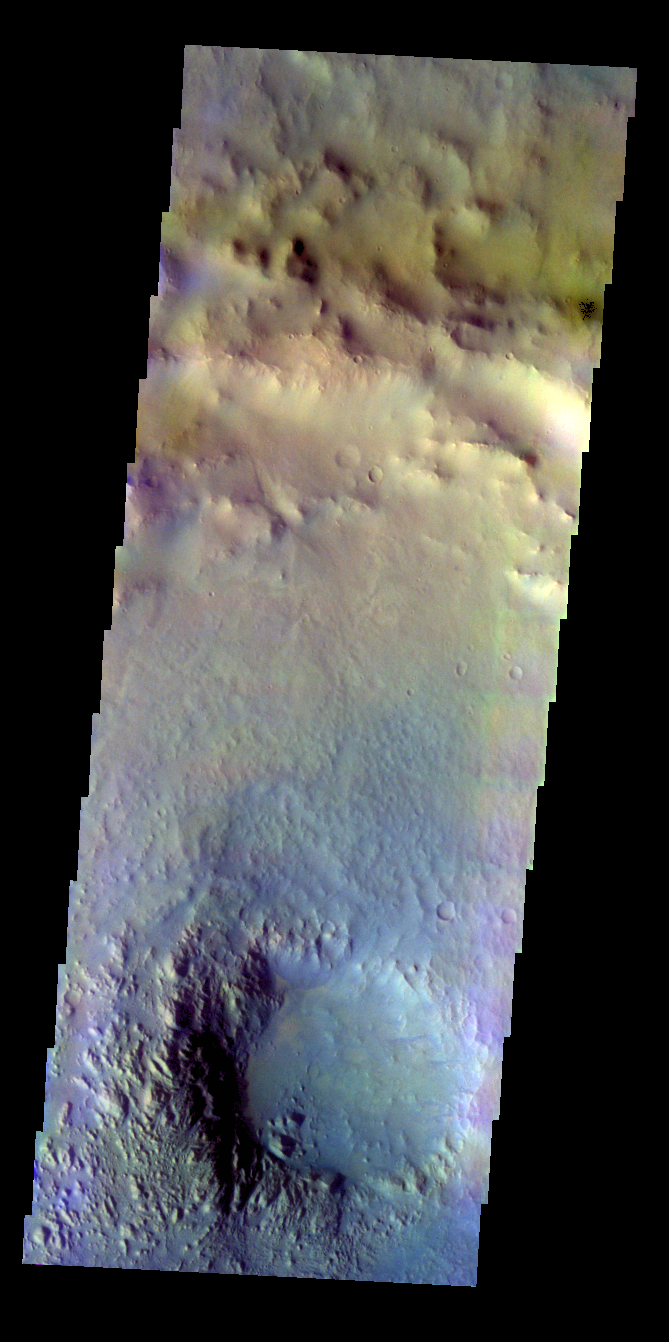

Pit Crater – False Color

The THEMIS VIS camera contains 5 filters. The data from different filters can be combined in multiple ways to create a false color image. These false color images may reveal subtle variations of the surface not easily identified in a single band image. Today’s false color image shows the central pit of an unnamed crater south of Coprates Catena.

Credit: NASA/JPL-Caltech/ASU